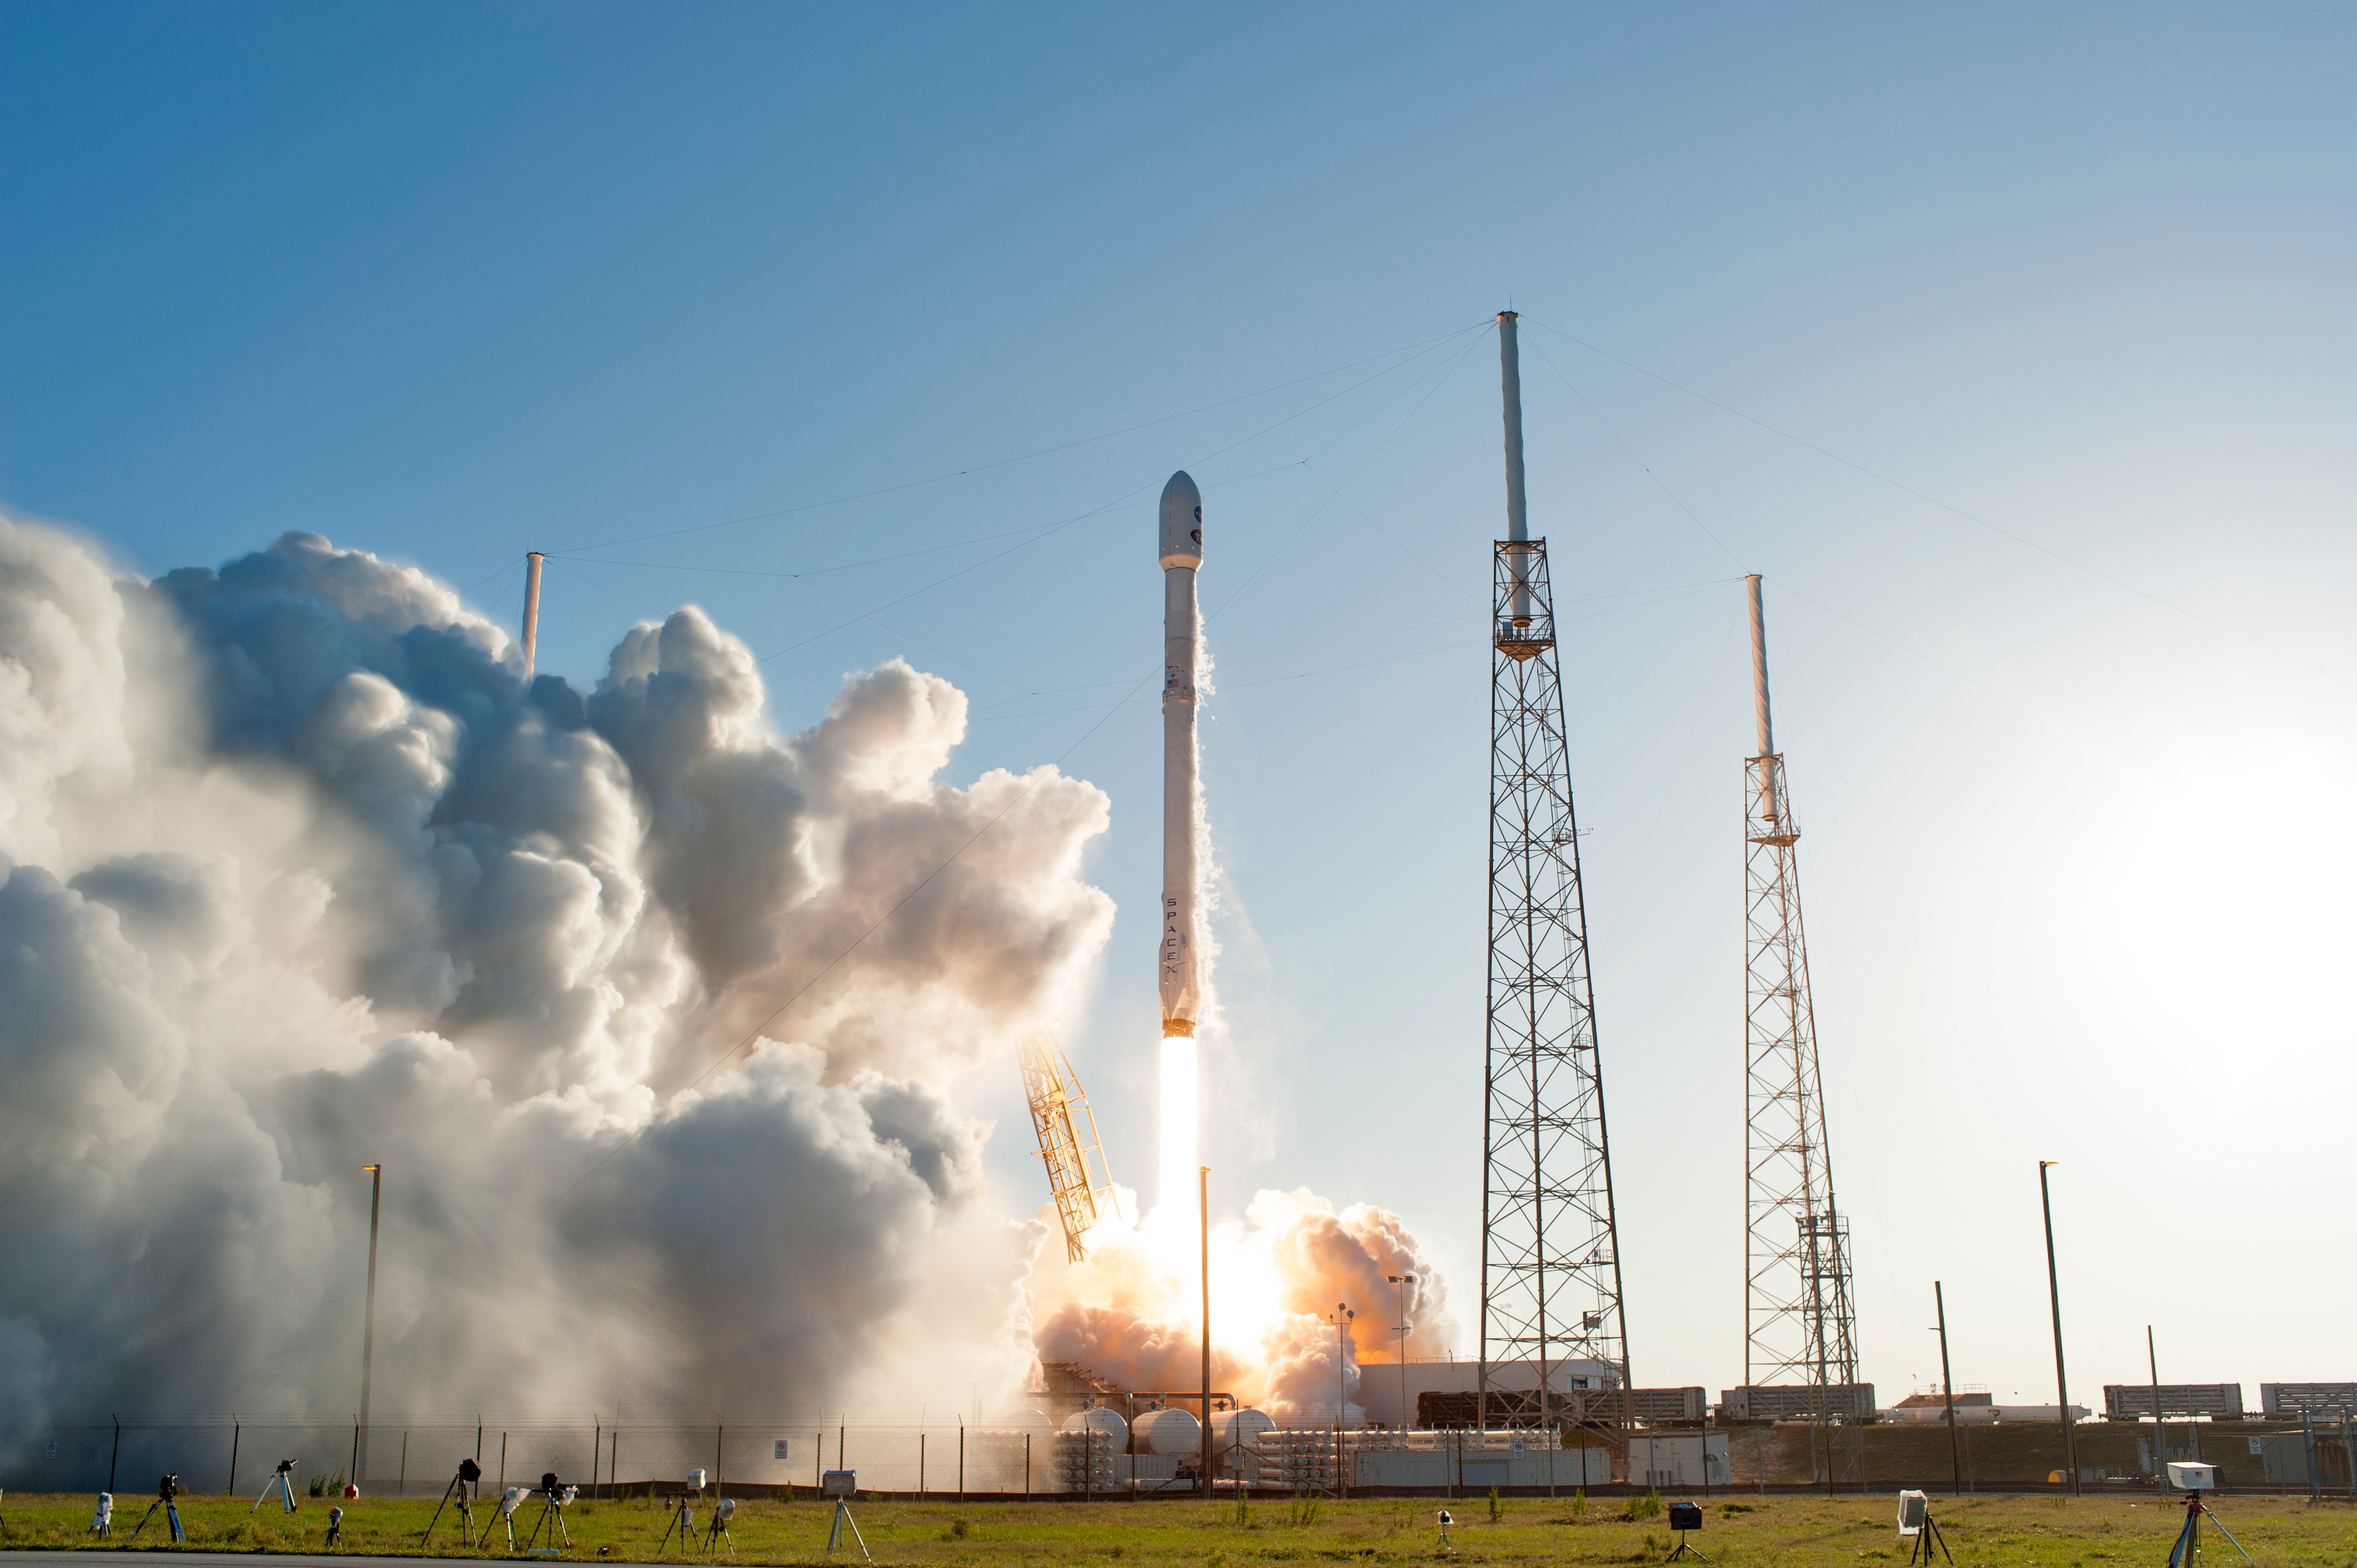

SpaceX TESS Liftoff

A SpaceX Falcon 9 rocket lifts off from Space Launch Complex 40 at Cape Canaveral Air Force Station in Florida, carrying NASA's Transiting Exoplanet Survey Satellite (TESS). Liftoff was at 6:51 p.m. EDT. TESS will search for planets outside of our solar system. The mission will find exoplanets that periodically block part of the light from their host stars, events called transits. The satellite will survey the nearest and brightest stars for two years to search for transiting exoplanets.

Credit: NASA/Tony Gray